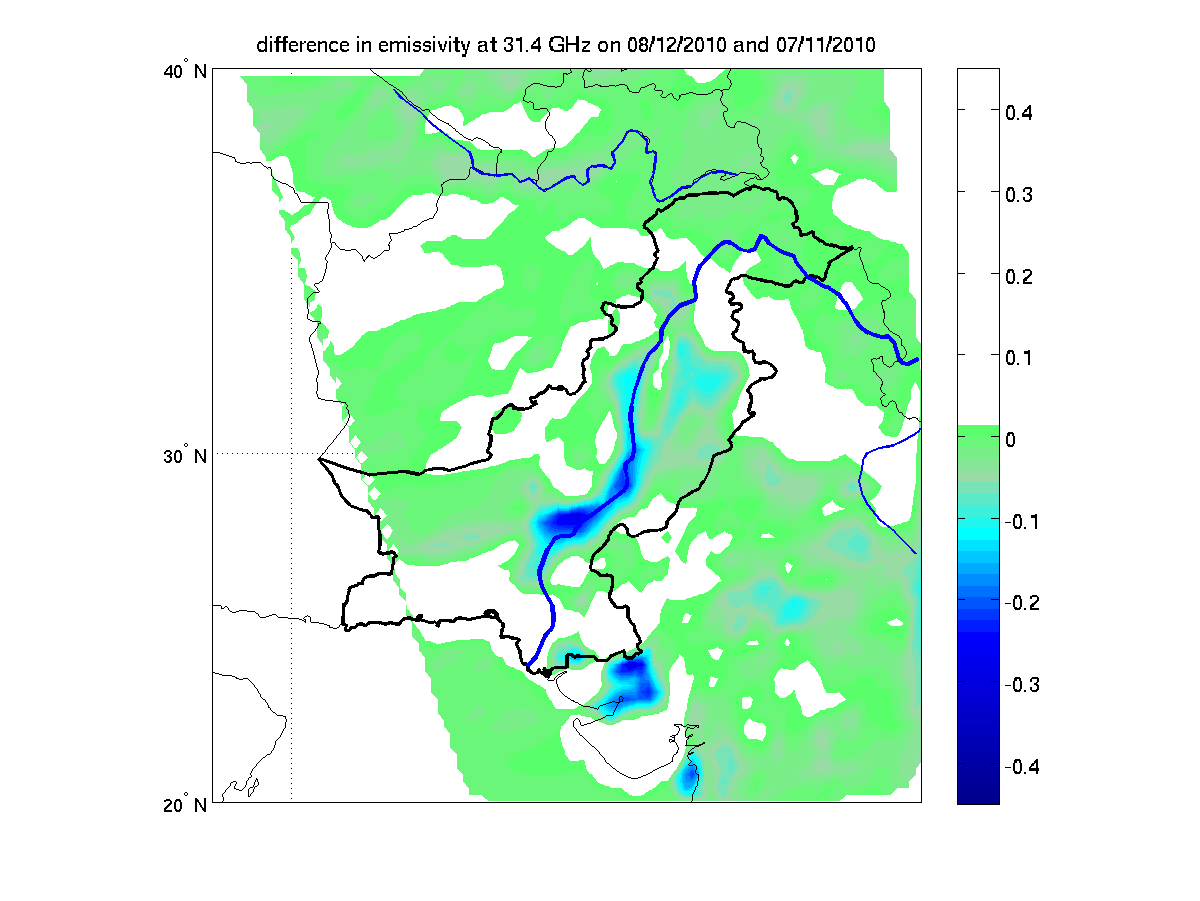

NASA’s AIRS Detects Extent of Pakistan Flooding

In late July 2010, flooding caused by heavy monsoon rains began in several regions of Pakistan, including the Khyber Pakhtunkhwa, Sindh, Punjab and parts of Baluchistan. According to the Associated Press, the floods have affected about one-fifth of the country. Tens of thousands of villages have been flooded, more than 1,500 people have been killed, and millions have been left homeless. The floodwaters are not expected to fully recede before late August. This image shows how surface emissivity — that is, how efficiently Earth’s surface radiates heat — changed in the affected region over a 32-day period between July 11 (pre-flood) and August 12 (post-flood). The image was created using data from the Advanced Microwave Sounding Unit instrument, which flies on NASA’s Aqua spacecraft as part of the Atmospheric Infrared Sounder (AIRS) instrument suite. Surface emissivity, in this case, in the microwave region of the electromagnetic spectrum, depends strongly on what type of surface is present. For dry land, it is high, close to 1 (land radiates heat very efficiently), while for water, it is quite low, less than 0.5 (water tends to retain heat better than land). The image shows that the emissivity has dropped by up to 0.4 in large areas surrounding the Indus River, indicating that these areas are almost completely under water.

Scientists can use this technique to estimate how much of the land surface has been inundated. A significant advantage of the technique is that it works regardless of time of day and under both clear and cloudy conditions.

About AIRS
The Atmospheric Infrared Sounder, AIRS, in conjunction with the Advanced Microwave Sounding Unit, AMSU, senses emitted infrared and microwave radiation from Earth to provide a three-dimensional look at Earth’s weather and climate. Working in tandem, the two instruments make simultaneous observations all the way down to Earth’s surface, even in the presence of heavy clouds. With more than 2,000 channels sensing different regions of the atmosphere, the system creates a global, three-dimensional map of atmospheric temperature and humidity, cloud amounts and heights, greenhouse gas concentrations, and many other atmospheric phenomena. Launched into Earth orbit in 2002, the AIRS and AMSU instruments fly onboard NASA’s Aqua spacecraft and are managed by NASA’s Jet Propulsion Laboratory in Pasadena, Calif., under contract to NASA. JPL is a division of the California Institute of Technology in Pasadena.

Credit: NASA/JPL